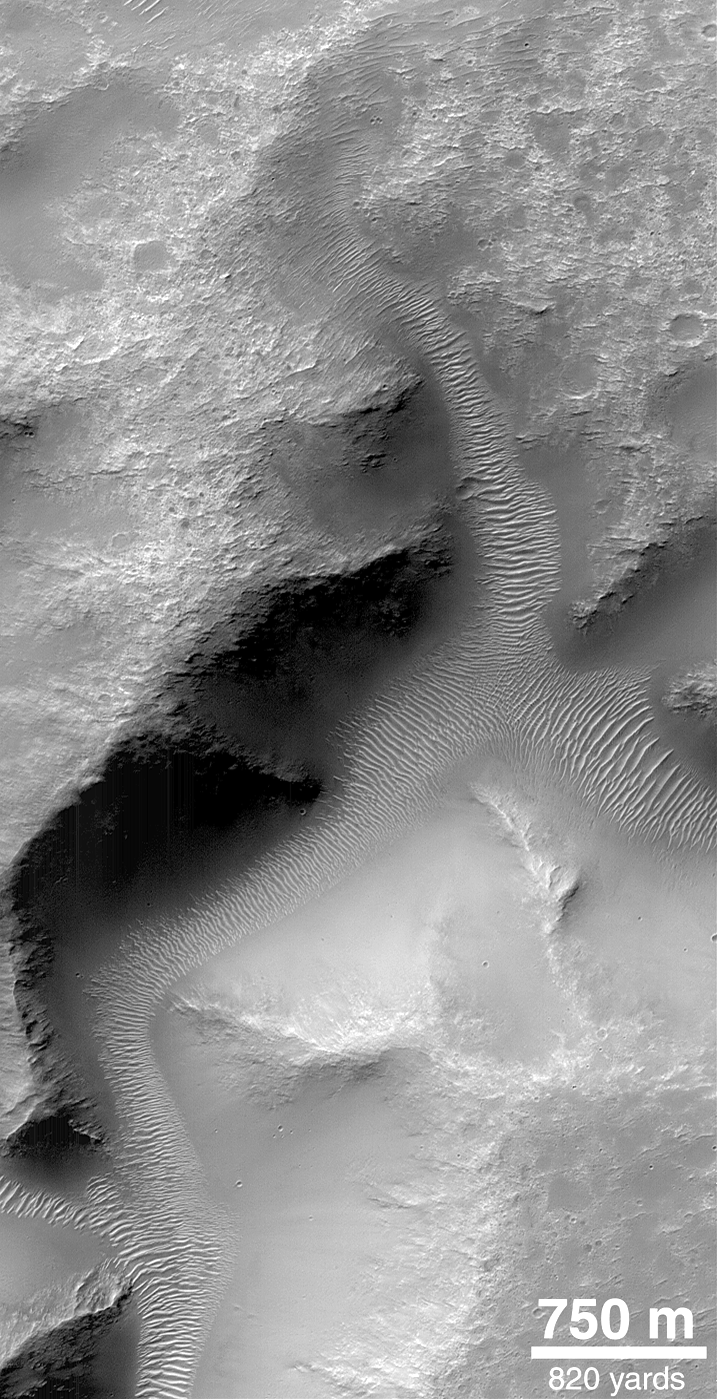

Valley Networks

Small valleys in the martian cratered highlands are often quite old and have been modified by erosion and wind action. The valleys shown here are located on a crater rim in Terra Tyrrhena. MOC took this picture in April 1999.

Credit: NASA/JPL/MSSS